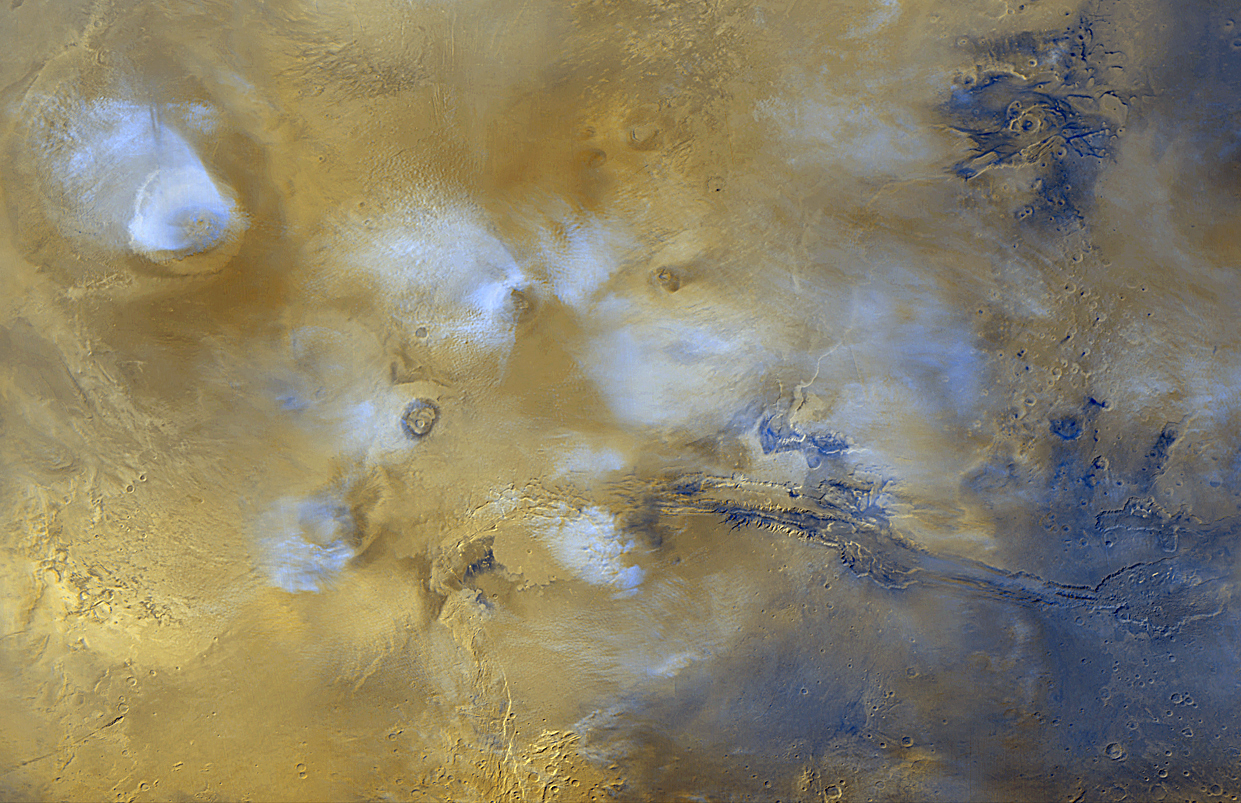

Tharsis and Marineris

This image is extracted from the global view shown in Slide #1. It features the Tharsis volcanoes (mostly covered by bluish-white water ice clouds) and the Valles Marineris trough system (to the right). This is a mosaic of global color images obtained on a single martian day in April 1999.

Credit: NASA/JPL/MSSS